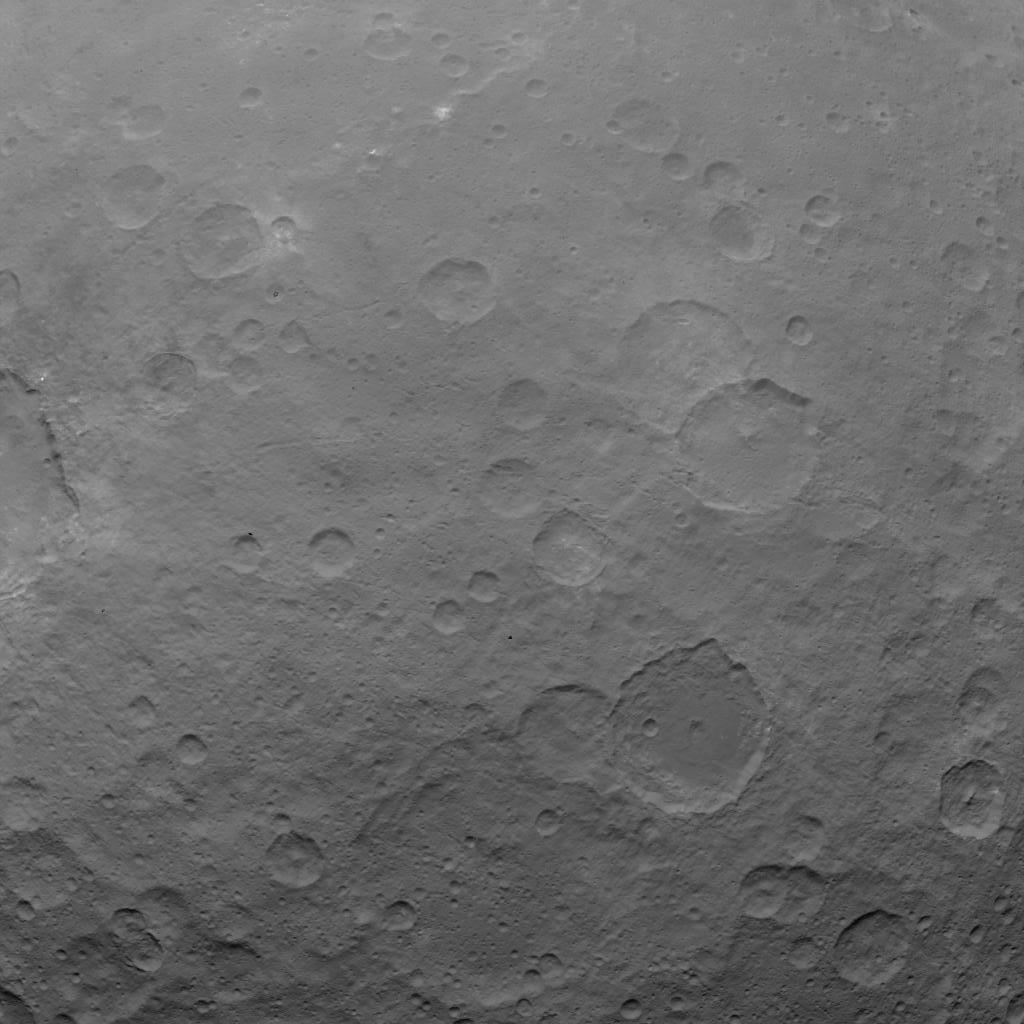

Dawn OpNav9 Image 5

This image of Ceres is part of a sequence taken by NASA’s Dawn spacecraft on May 22, 2015, from a distance of 3,200 miles (5,100 kilometers) with a resolution of 1,600 feet (480 meters) per pixel.

Dawn’s mission is managed by JPL for NASA’s Science Mission Directorate in Washington. Dawn is a project of the directorate’s Discovery Program, managed by NASA’s Marshall Space Flight Center in Huntsville, Alabama. UCLA is responsible for overall Dawn mission science. Orbital ATK, Inc., in Dulles, Virginia, designed and built the spacecraft. The German Aerospace Center, the Max Planck Institute for Solar System Research, the Italian Space Agency and the Italian National Astrophysical Institute are international partners on the mission team.

Credit: NASA/JPL-Caltech/UCLA/MPS/DLR/IDA